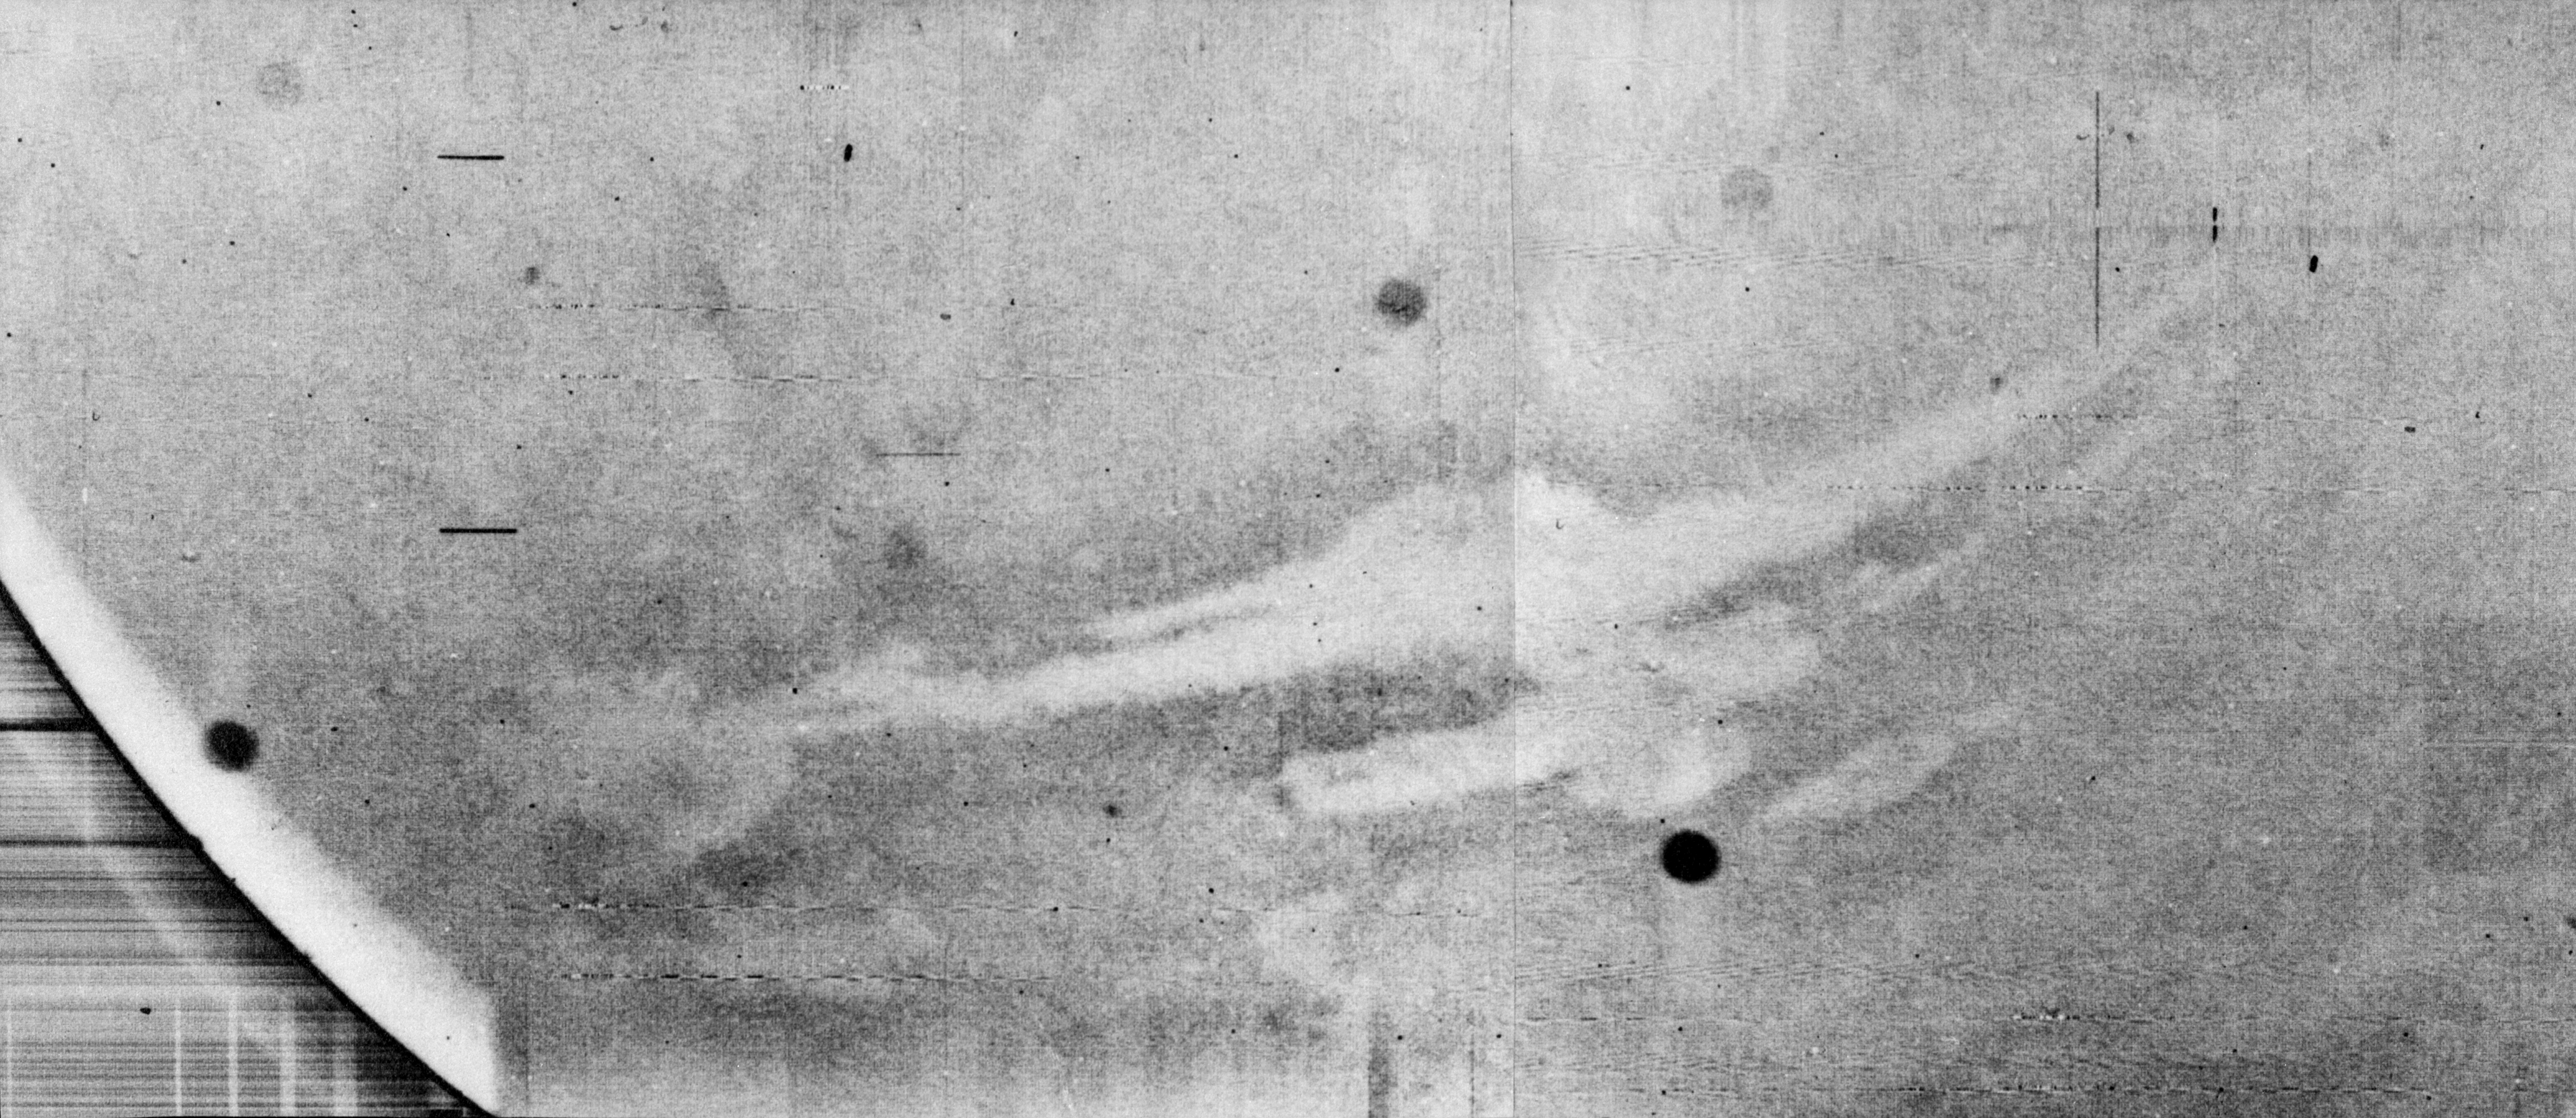

Mariner 9 views Canyon System emerging from Martian Dust Storm

View of canyon system emerging from the Martian dust storm.

Mariner 9 was the first spacecraft to orbit another planet. The spacecraft was designed to continue the atmospheric studies begun by Mariners 6 and 7, and to map over 70% of the Martian surface from the lowest altitude (1500 kilometers [900 miles]) and at the highest resolutions (1 kilometer per pixel to 100 meters per pixel) of any previous Mars mission.

Mariner 9 was launched on May 30, 1971 and arrived on November 14, 1971.

Credit: NASA/JPL